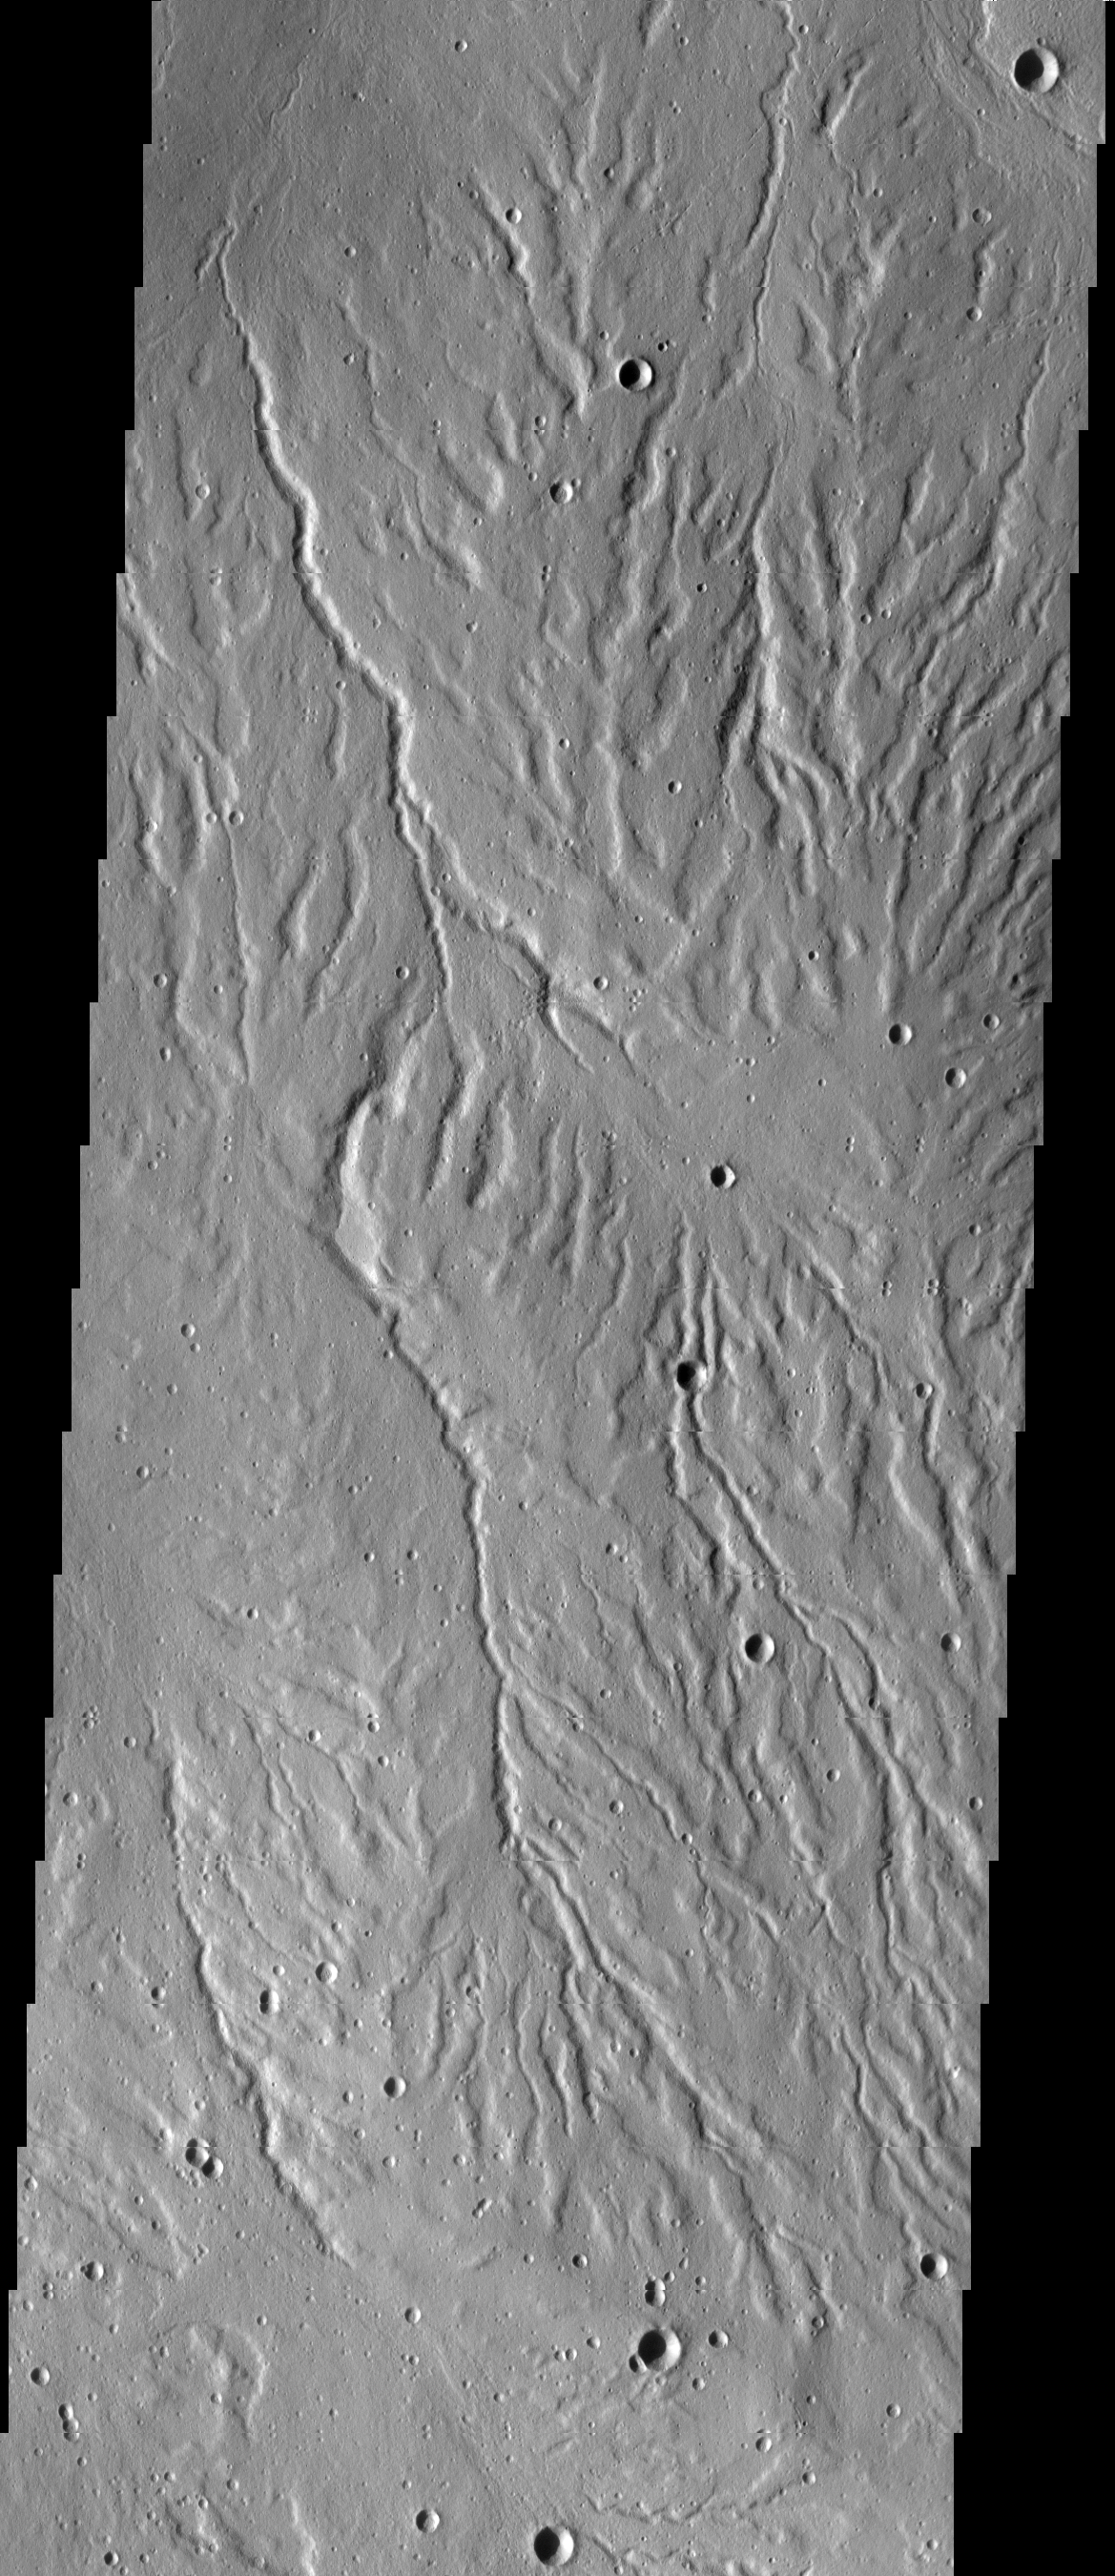

Rubicon Valles

This VIS image shows part of Rubicon Valles, a complex region of channels found on the northwestern flank of Alba Mons.

Credit: NASA/JPL-Caltech/ASU